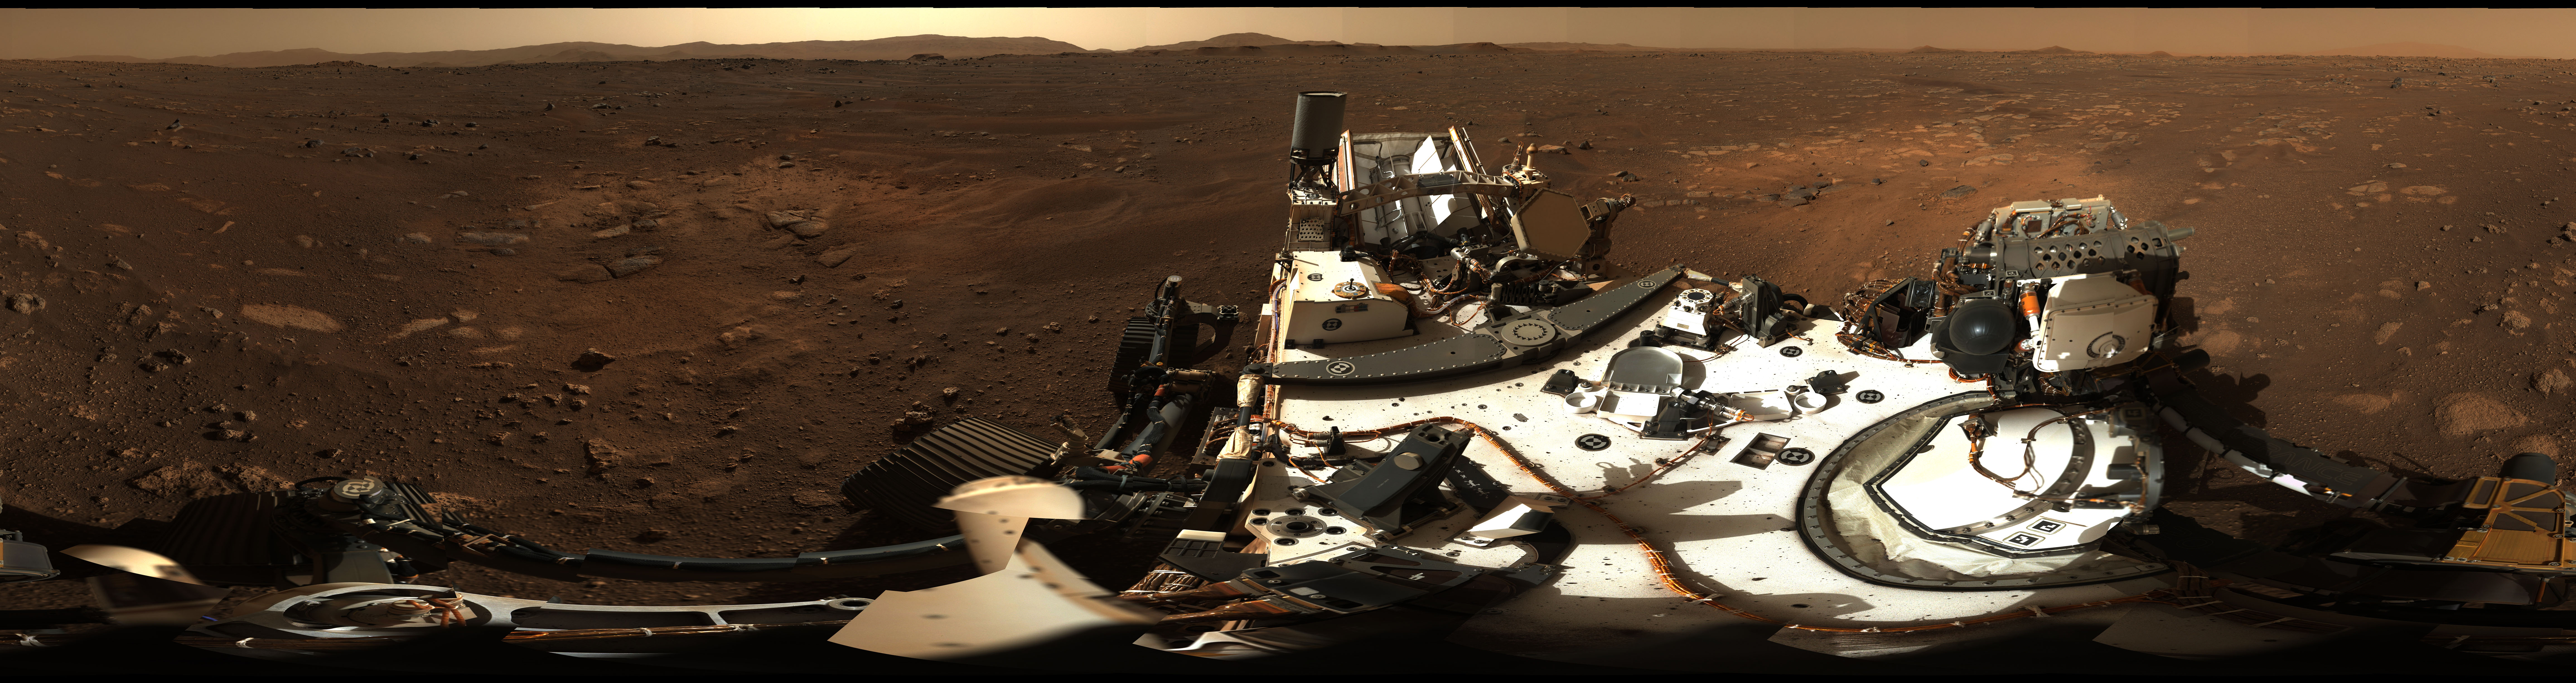

Mastcam-Z’s First 360-Degree Panorama

Figure 1

Figure 2

Photojournal Note: Also available is a high resolution TIF file, PIA24264_hires.tif (36952 x 11570 pixels, 640 MB). This file may be too large to view from a browser; it can be downloaded onto your desktop by right-clicking on the previous link and viewed with image viewing software.

This is the first 360-degree panorama taken by Mastcam-Z, a zoomable pair of cameras aboard NASA’s Perseverance Mars rover. The panorama was stitched together on Earth from 142 individual images taken on Sol 3, the third Martian day of the mission (Feb. 21, 2021).

Annotated versions of this panorama include a scale bar and close-ups of rock features seen in the distance (Figure 1). A detail shot from the top of the panorama shows the rim of Jezero Crater, Perseverance’s landing site (Figure 2).

Arizona State University in Tempe leads the operations of the Mastcam-Z instrument, working in collaboration with Malin Space Science Systems in San Diego.

A key objective for Perseverance’s mission on Mars is astrobiology, including the search for signs of ancient microbial life. The rover will characterize the planet’s geology and past climate, pave the way for human exploration of the Red Planet, and be the first mission to collect and cache Martian rock and regolith (broken rock and dust).

Subsequent NASA missions, in cooperation with ESA (European Space Agency), would send spacecraft to Mars to collect these sealed samples from the surface and return them to Earth for in-depth analysis.

NASA’s Jet Propulsion Laboratory in Southern California built and manages operations of the Mars 2020 Perseverance rover for NASA.

Credit: NASA/JPL-Caltech/MSSS/ASU